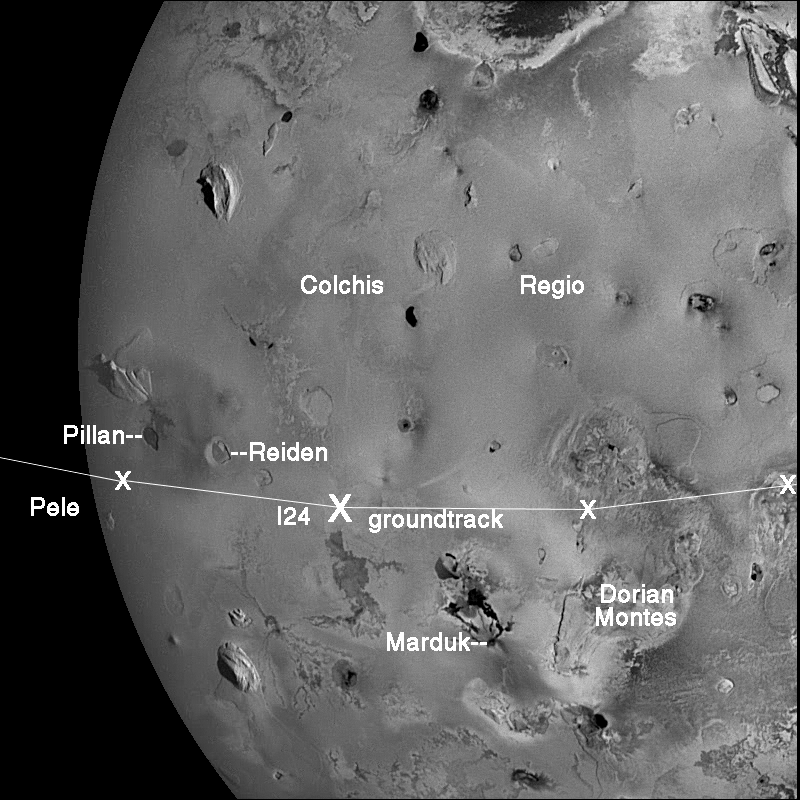

Io imaging during Galileo’s 24th orbit

During its 14th orbit of Jupiter in March 29, 1998, NASA’s Galileo spacecraft captured an image of Jupiter’s moon, Io, that has the same lighting geometry that will exist during Io’s close Io flyby on October 11, 1999 (the 24th orbit). The spacecraft groundtrack on Io is shown, with two-minute intervals marked by X’s. The large X marks the location of closest approach, when Galileo will be just 500 kilometers (about 300 miles) above Io’s surface. The curved boundary on the left marks the “terminator” or boundary between the lit day side and dark night side. Although the Pele volcano will be on the night side during the flyby, the hot lavas will be seen glowing in the dark. Other targets of interest that will be visible near closest approach are Pillan Patera, the site of dramatic surface changes, Reiden Patera, Marduk, the bright plains of Colchis regio, and the rugged Dorian Montes mountains. Active volcanic plumes and high-temperature hot spots have been seen at Pele, Pillan, and Marduk.

North is to the top of this image, which has a resolution of 2.6 kilometers (1.6 miles) per picture element. The image was taken at a range of 256,948 kilometers (about 160,000 miles) by the solid state imaging camera system on NASA’s Galileo spacecraft.

The Jet Propulsion Laboratory, Pasadena, CA manages the Galileo mission for NASA’s Office of Space Science, Washington, D.C.

Credit: NASA/JPL/University of Arizona